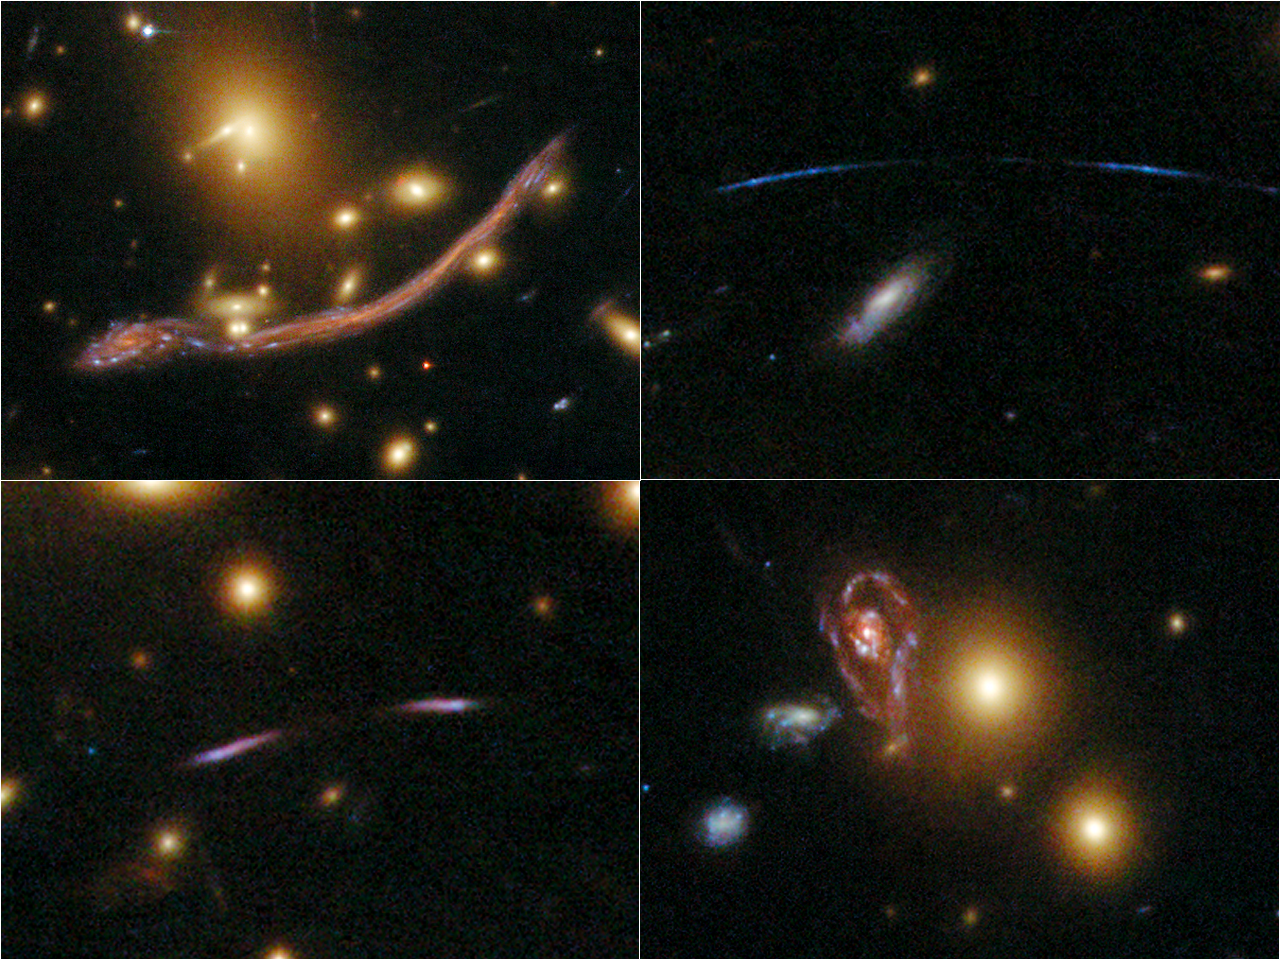

Details of the Hubble Abell 370 Image

Details of ACS Hubble image of galaxy cluster Abell 370

Credit: NASA, ESA, the Hubble SM4 ERO Team, and ST-ECF